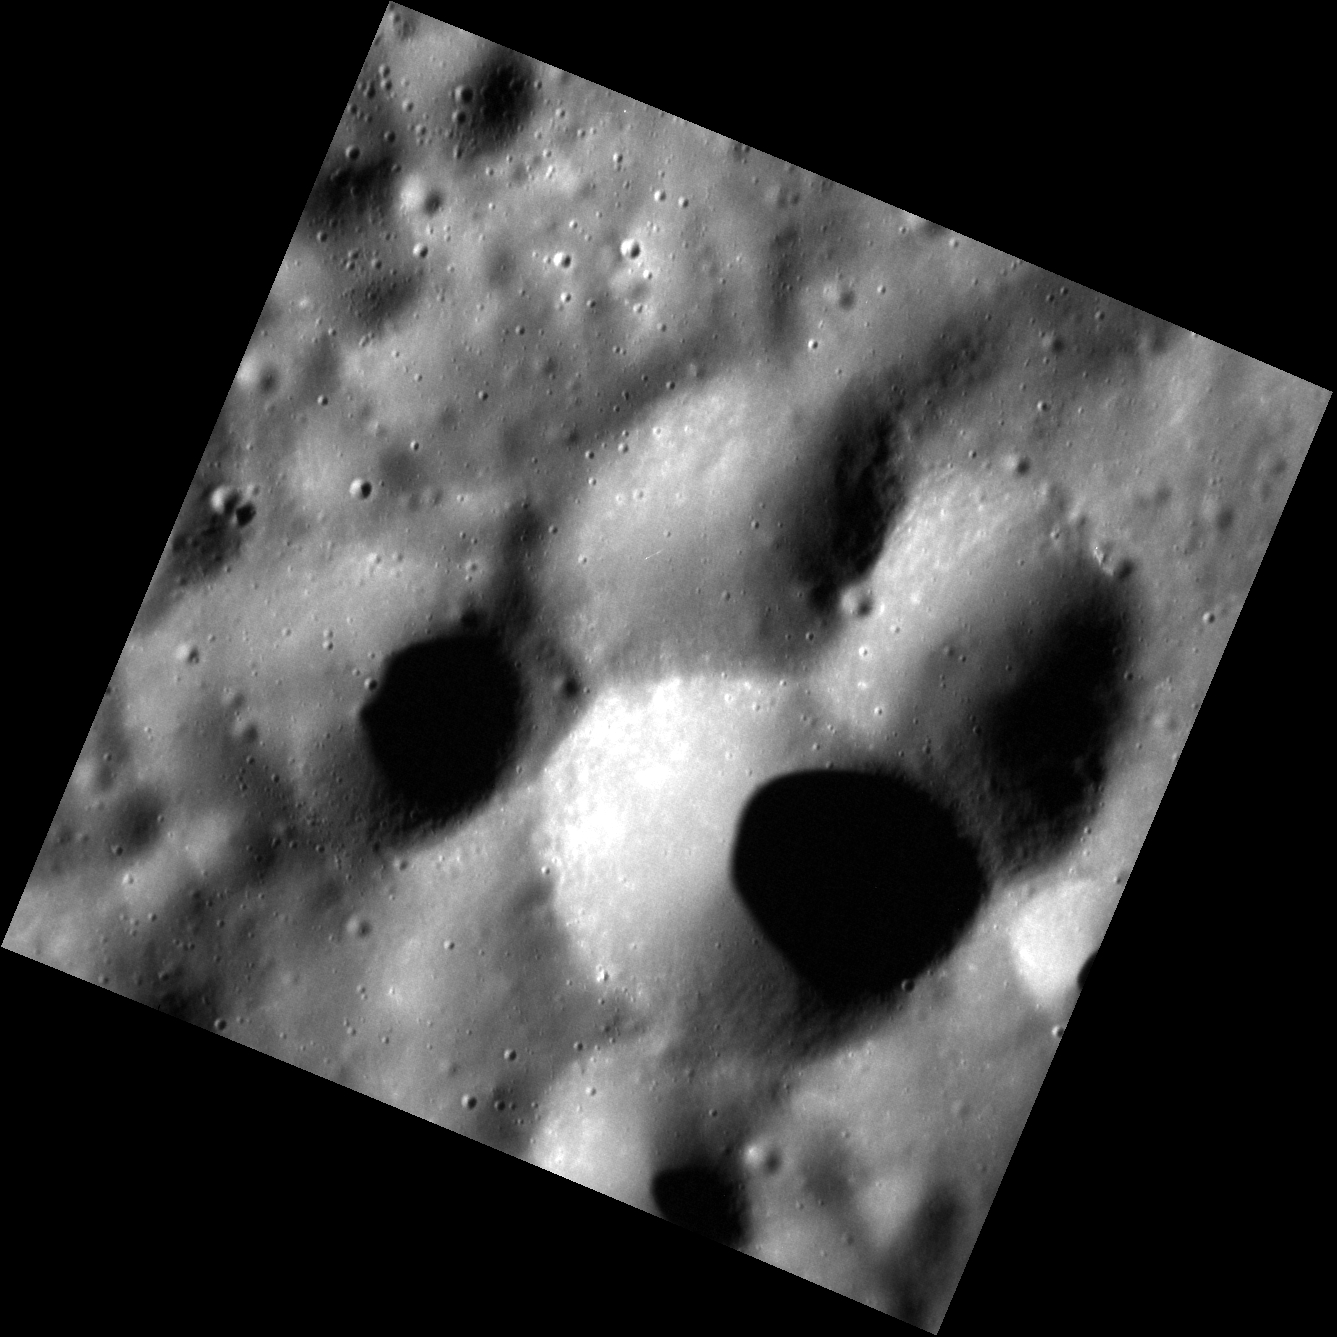

Triple Play

This very high resolution image features three impact craters of nearly the same size that overlap to form a cloverleaf pattern. All three have rounded rims, indicating that they are relatively old. Determining the sequence of events is difficult. It may be that the one at the bottom formed most recently, blasting away sections of the rims of the other two.

This image was acquired as part of the NAC ride-along imaging campaign. When data volume is available and MDIS is not acquiring images for its other campaigns, high-resolution NAC images are obtained of the surface. These images are designed not to interfere with other instrument observations but take full advantage of periods during the mission when extra data volume is available.

Date acquired: February 26, 2012
Image Mission Elapsed Time (MET): 238781474
Image ID: 1445431
Instrument: Narrow Angle Camera (NAC) of the Mercury Dual Imaging System (MDIS)
Center Latitude: 48.76°
Center Longitude: 298.0° E
Resolution: 13 meters/pixel
Scale: The scene is about 14 km (9 mi.) across.
Incidence Angle: 71.7°
Emission Angle: 0.1°
Phase Angle: 71.7°

The MESSENGER spacecraft is the first ever to orbit the planet Mercury, and the spacecraft’s seven scientific instruments and radio science investigation are unraveling the history and evolution of the Solar System’s innermost planet. Visit the Why Mercury? section of this website to learn more about the key science questions that the MESSENGER mission is addressing. During the one-year primary mission, MDIS acquired 88,746 images and extensive other data sets. MESSENGER is now in a year-long extended mission, during which plans call for the acquisition of more than 80,000 additional images to support MESSENGER’s science goals.

For information regarding the use of images, see the MESSENGER image use policy.

Credit: NASA/Johns Hopkins University Applied Physics Laboratory/Carnegie Institution of Washington